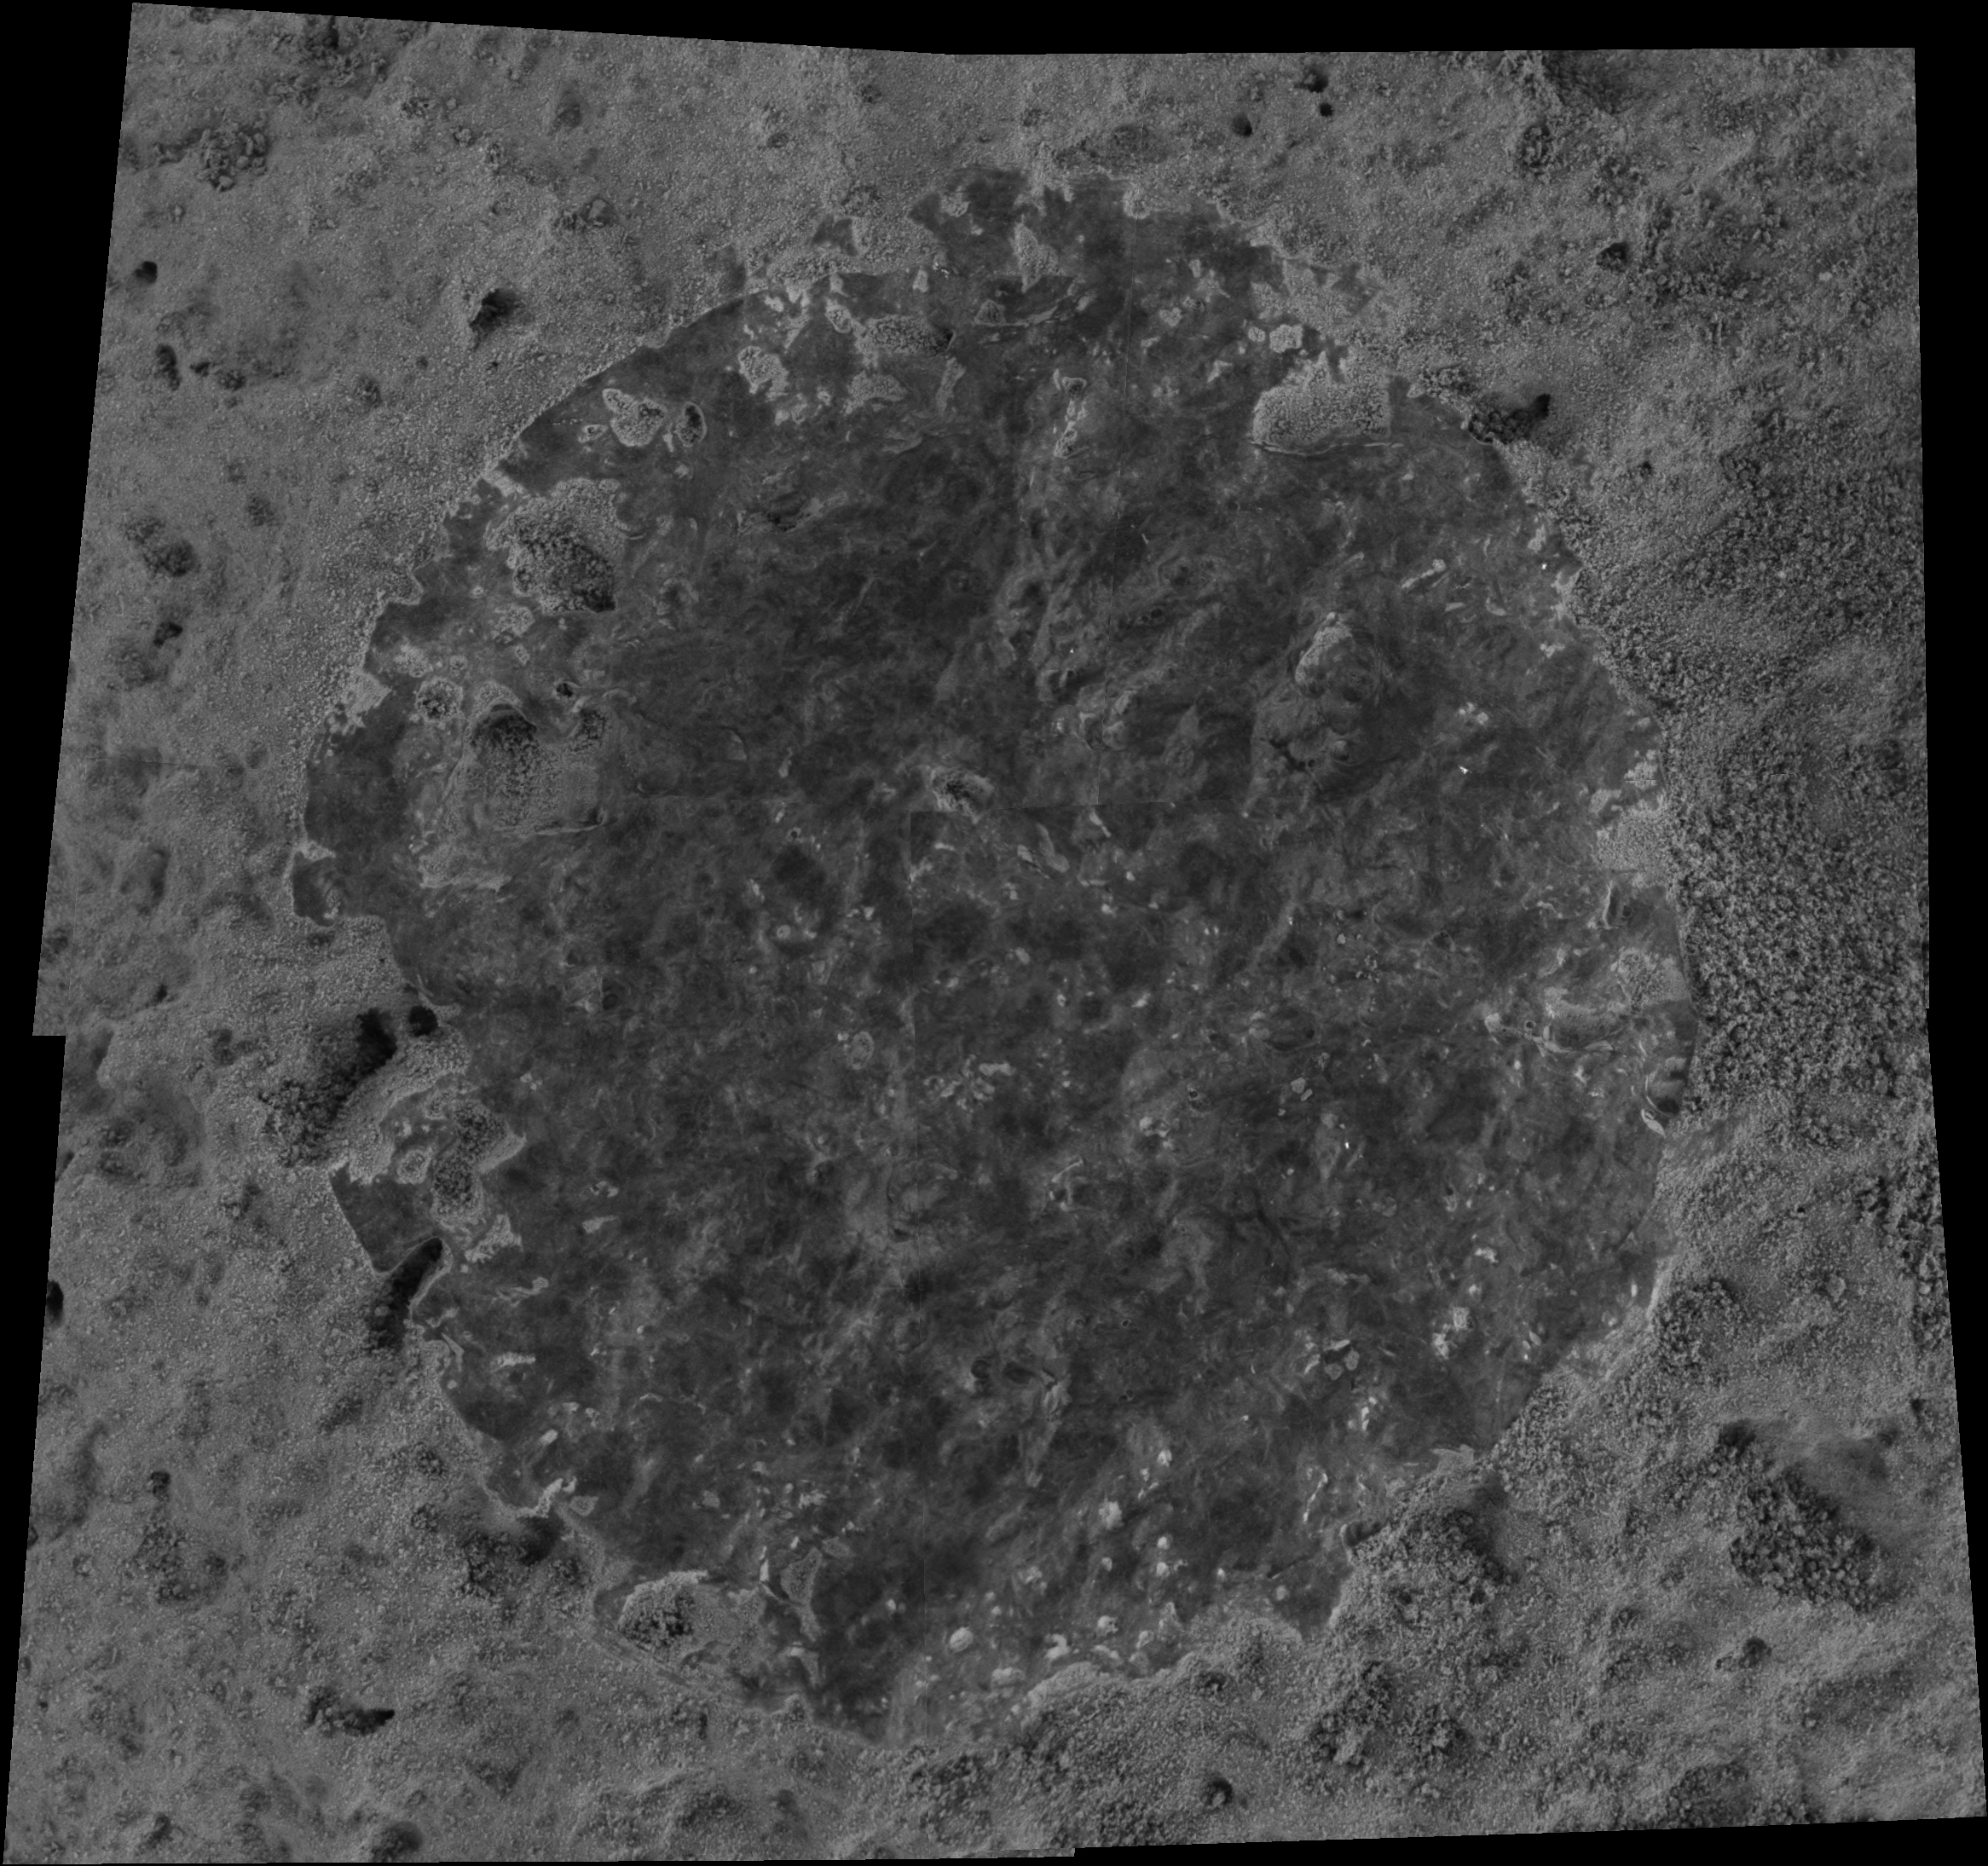

Brushed Target on Rock “Champagne” in Gusev Crater

NASA’s Mars Exploration Rover Spirit took this microscopic image of a target called “Bubbles” on a rock called “Champagne” after using its rock abrasion tool to brush away a coating of dust. The circular brushed area is about 5 centimeters (2 inches) across. This rock is different from rocks out on the plains of Gusev Crater but is similar to other rocks in this area of the “Columbia Hills” in that it has higher levels of phosphorus. Plagioclase, a mineral commonly found in igneous rocks, is also present in these rocks, according to analysis with the minature thermal emission spectrometer. By using the alpha particle X-ray spectrometer to collect data over multiple martian days, or sols, scientists are also beginning to get measurements of trace elements in these rocks. Spirit took the images that are combined into this mosaic on sol 354 (Dec. 30, 2004).

Credit: NASA/JPL/Cornell/USGS